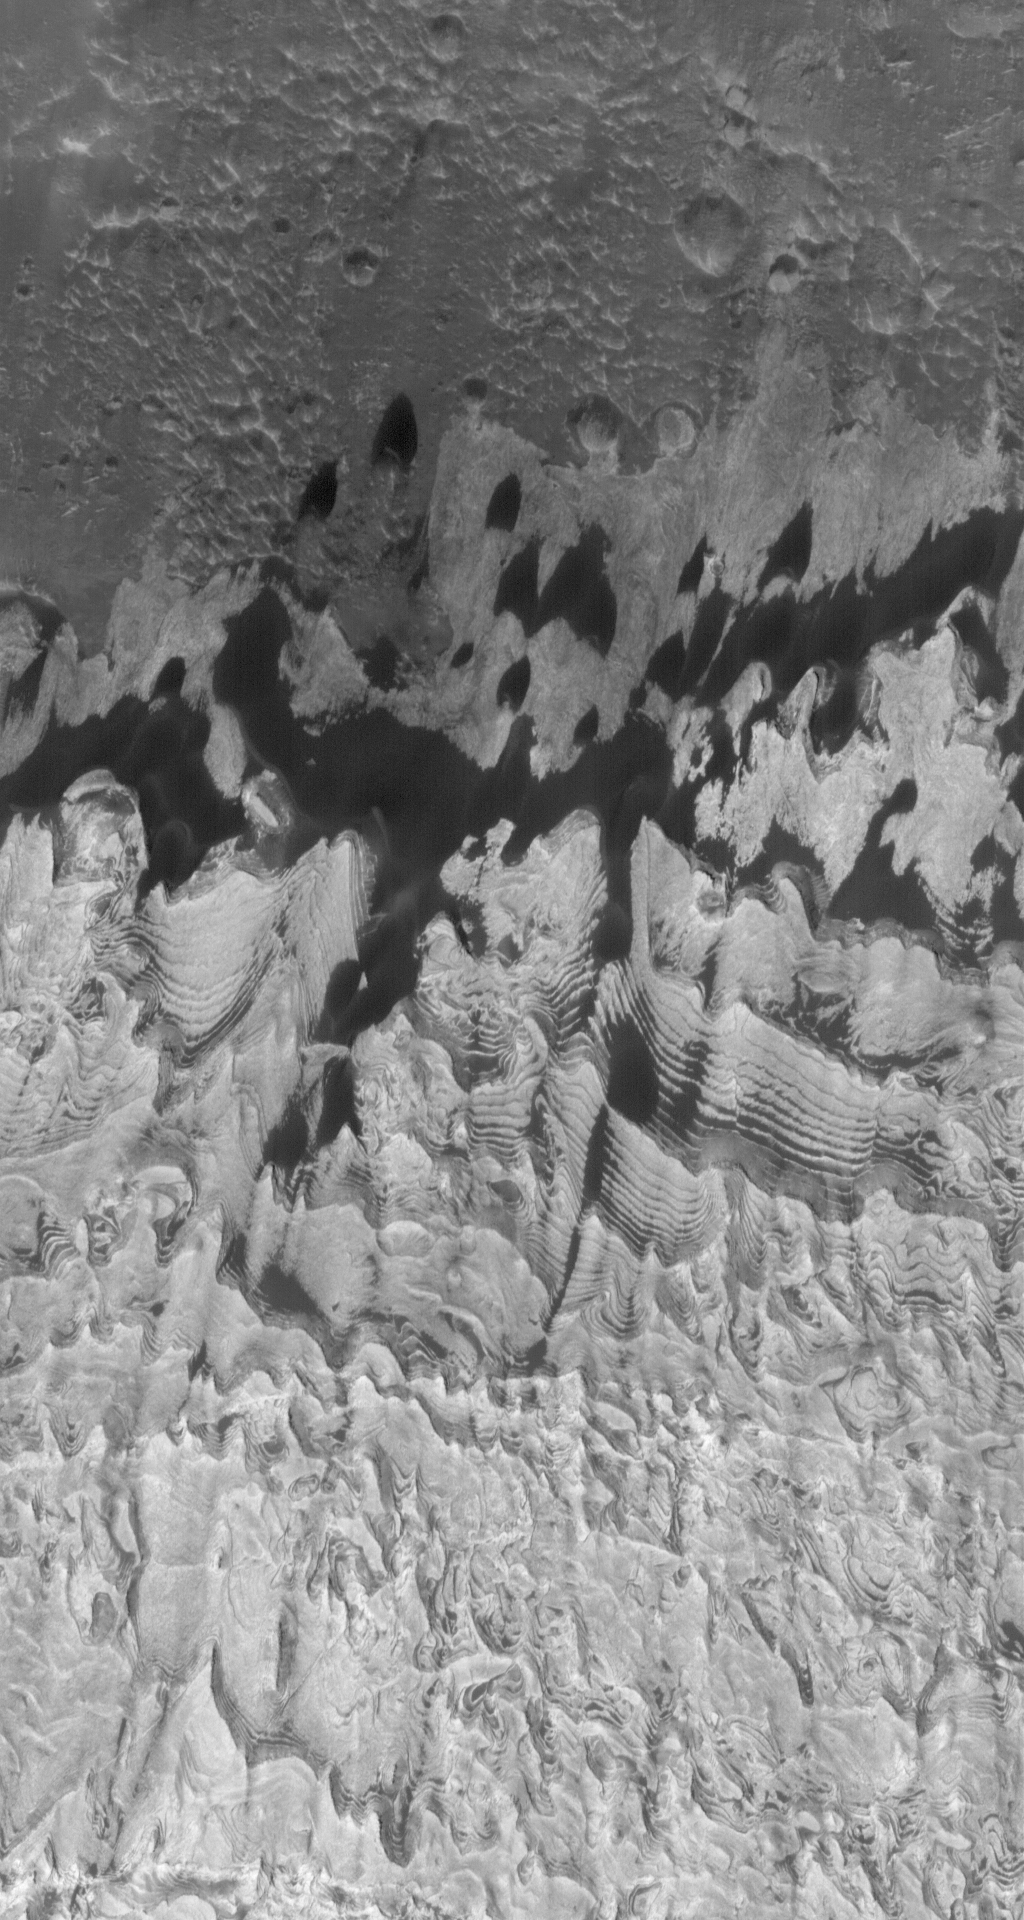

Becquerel Outcrops

4 September 2006
This Mars Global Surveyor (MGS) Mars Orbiter Camera (MOC) image shows layered, light-toned outcrops of sedimentary rock in Becquerel Crater. The outcrops are juxtaposed against a dark-toned substrate which occupies the upper (northern) portion of the image. Dark dunes and patches of windblown sand superpose both the light-toned rock and darker substrate; dark sand trapped among the layers of sedimentary rock enhances their appearance.

Location near: 21.5°N, 8.4°W
Image width: ~3 km (~1.9 mi)
Illumination from: lower left
Season: Northern Spring

Credit: NASA/JPL/Malin Space Science Systems